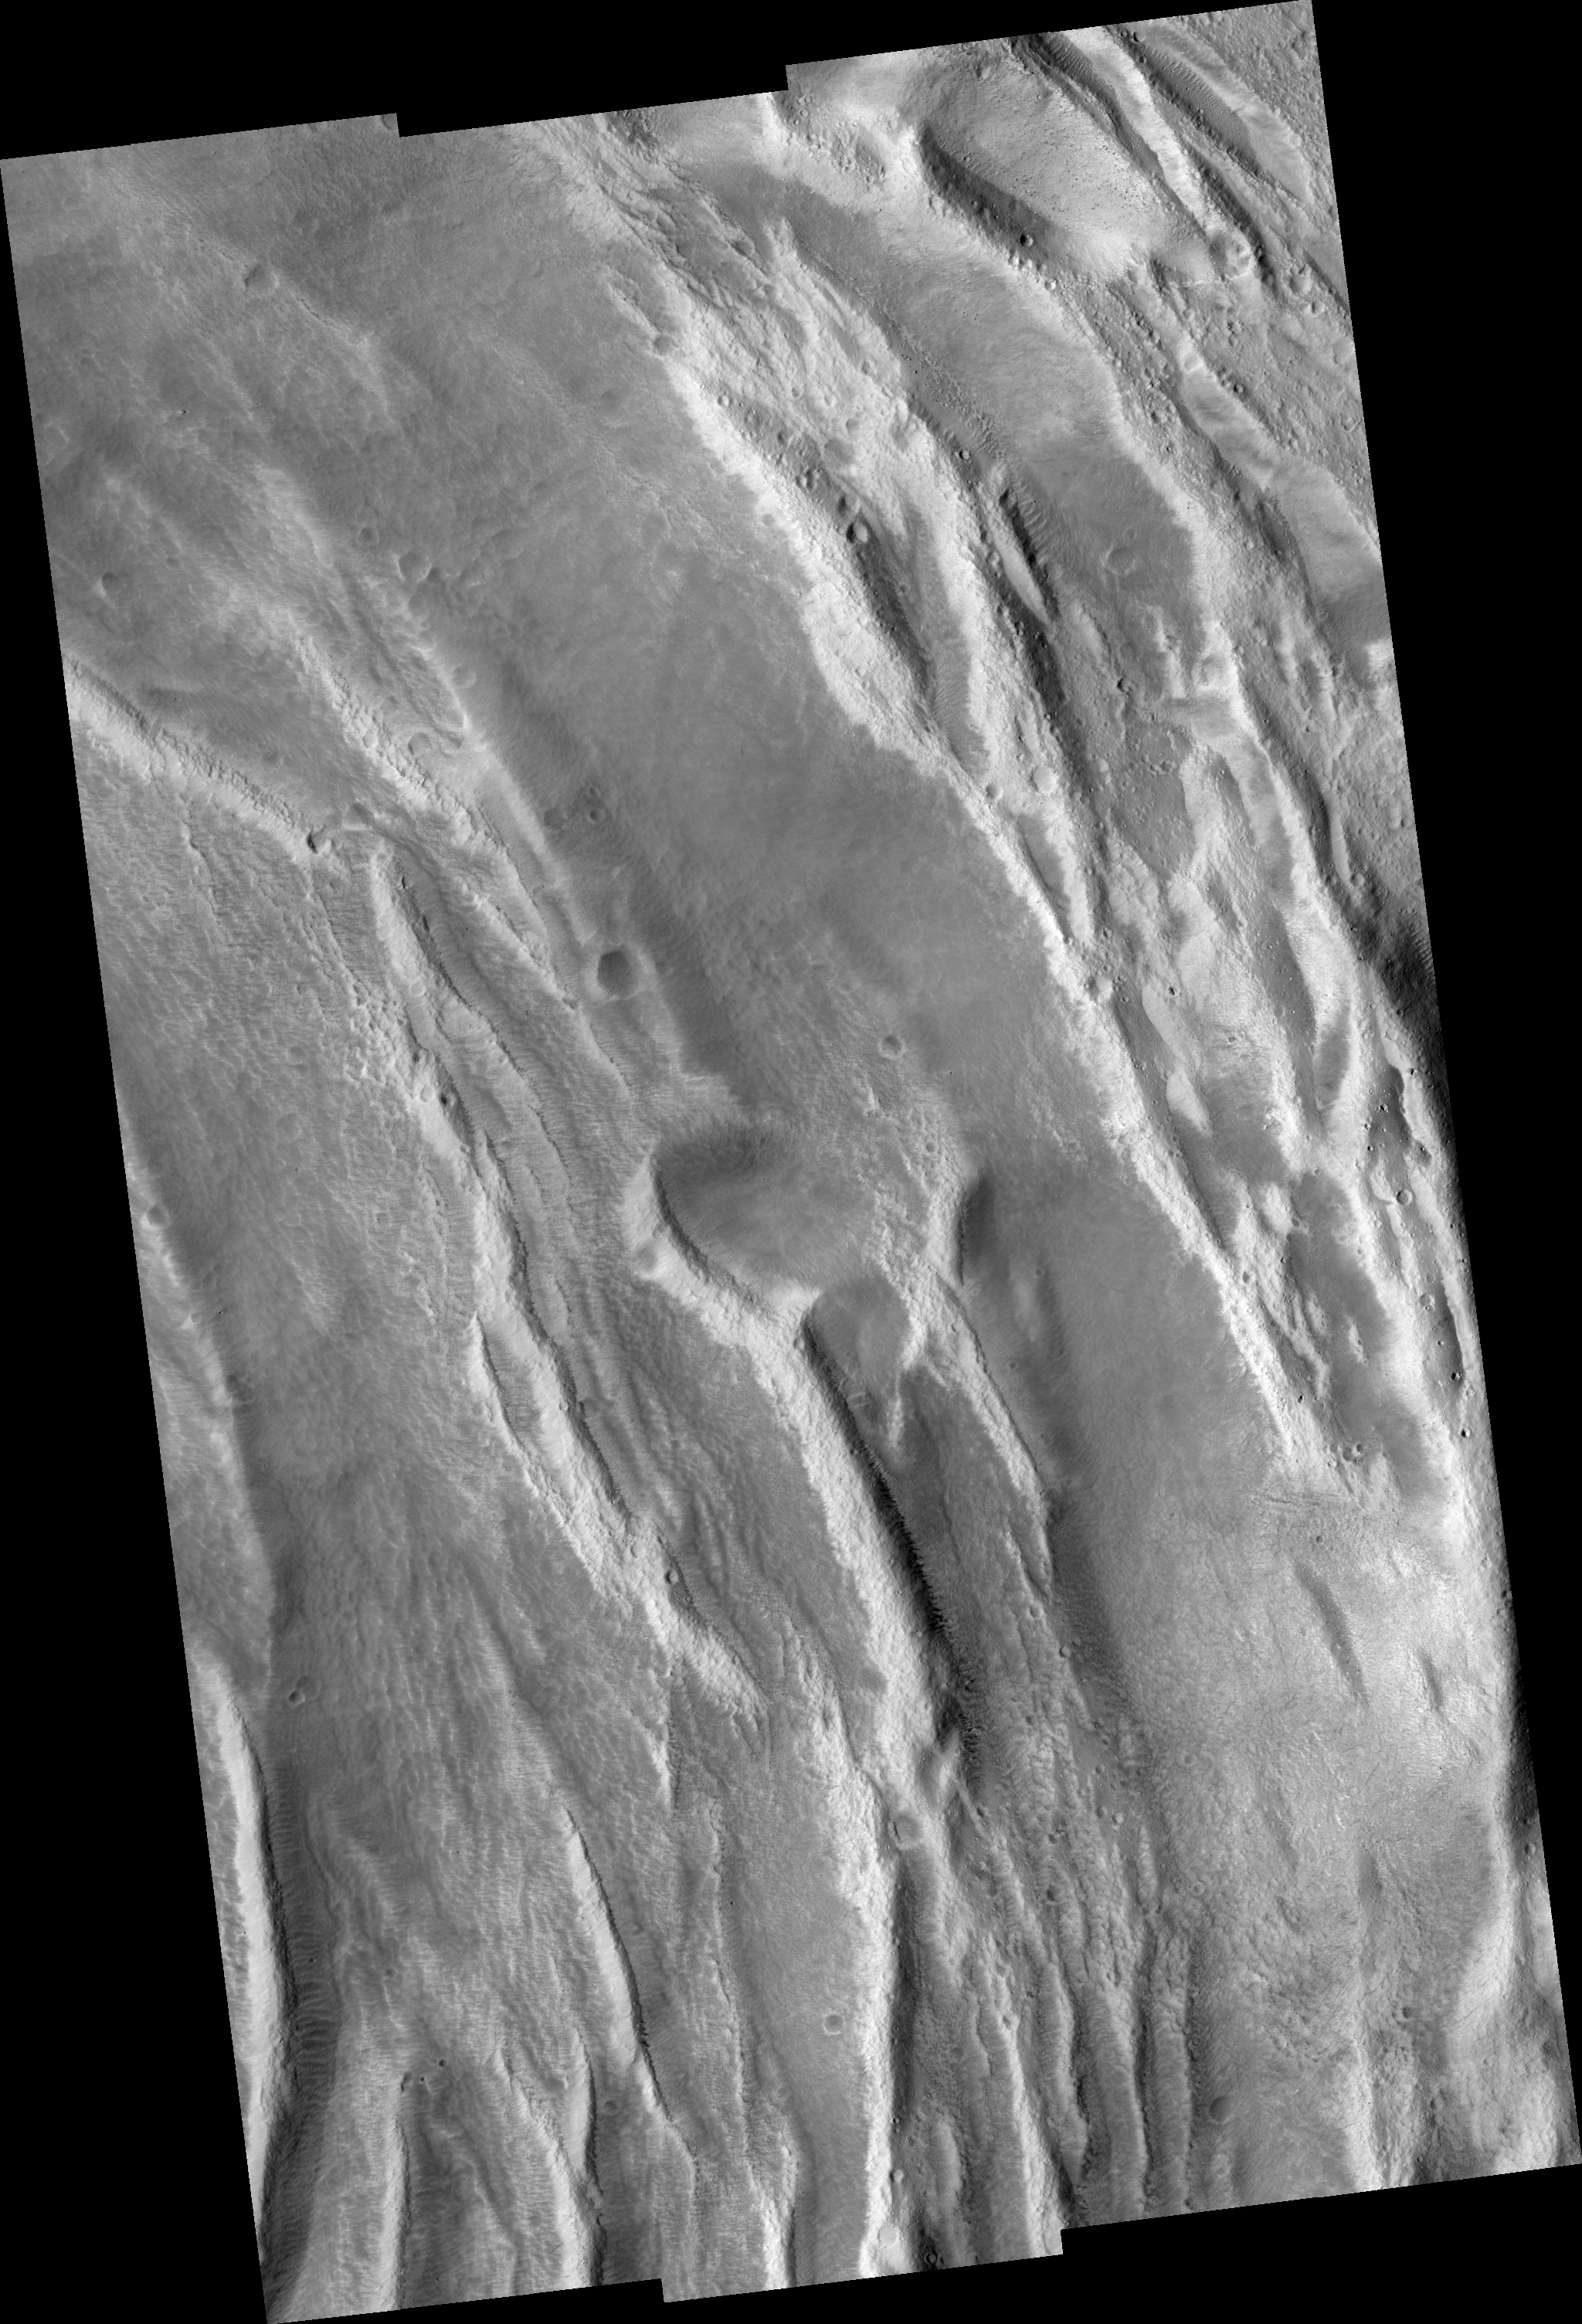

Ascraeus Mons Caldera Wall

Image PSP_001444_1915 was taken by the High Resolution Imaging Science Experiment (HiRISE) camera onboard the Mars Reconnaissance Orbiter spacecraft on November 16, 2006. The complete image is centered at 11.3 degrees latitude, 255.9 degrees East longitude. The range to the target site was 254.6 km (159.1 miles). At this distance the image scale ranges from 50.9 cm/pixel (with 2 x 2 binning) to 101.9 cm/pixel (with 4 x 4 binning). The image shown here has been map-projected to 50 cm/pixel and north is up. The image was taken at a local Mars time of 3:29 PM and the scene is illuminated from the west with a solar incidence angle of 51 degrees, thus the sun was about 39 degrees above the horizon. At a solar longitude of 136.5 degrees, the season on Mars is Northern Summer.

NASA’s Jet Propulsion Laboratory, a division of the California Institute of Technology in Pasadena, manages the Mars Reconnaissance Orbiter for NASA’s Science Mission Directorate, Washington. Lockheed Martin Space Systems, Denver, is the prime contractor for the project and built the spacecraft. The High Resolution Imaging Science Experiment is operated by the University of Arizona, Tucson, and the instrument was built by Ball Aerospace and Technology Corp., Boulder, Colo.

Credit: NASA/JPL/Univ. of Arizona